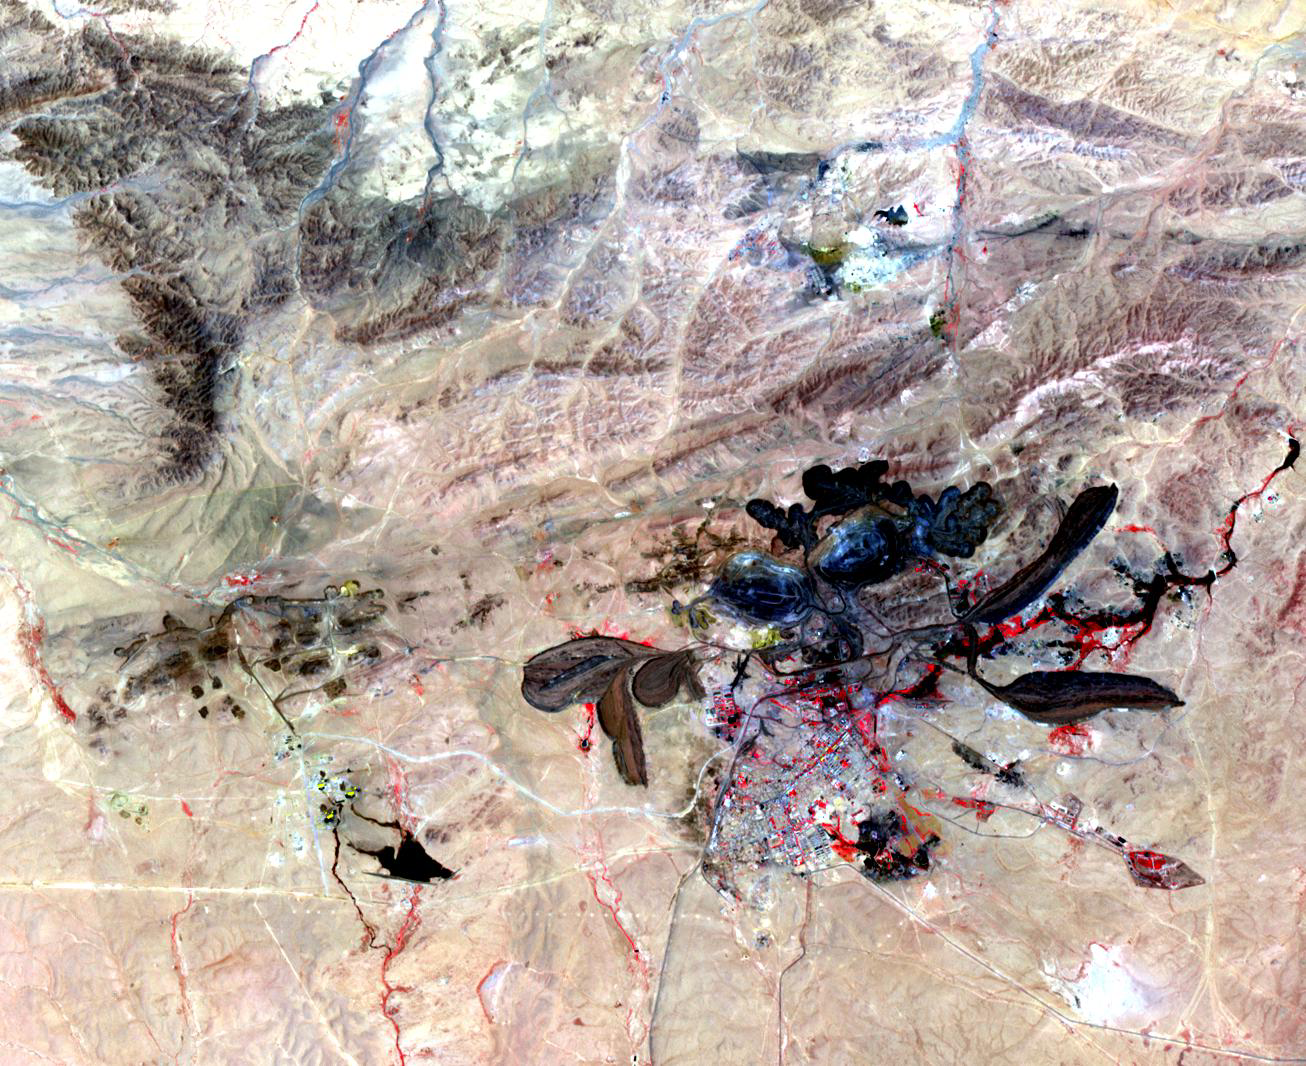

Baiyun Ebo, China

A mine in Baiyun Ebo, Inner Mongolia, China is the site of almost half the world’s rare earth production. China is responsible for over 95% of global production of rare earth elements. These elements are critical ingredients in catalytic converters, cell phones, televisions, lasers, magnets, batteries, and other high-tech gizmos. China’s export restrictions have led the US, Japan and the European Union to complain to the World Trade Organization, claiming China was violating trade agreements. The US at one time was a leading producer of rare earths, but most of the mines have been closed. Recently, several US companies are in the process of attempting to re-open these mines and resume mining of rare earths. The image covers an area of 15 x 19 km, was acquired on June 30, 2006, and is located near 41.8 degrees north latitude, 110 degrees east longitude.

With its 14 spectral bands from the visible to the thermal infrared wavelength region and its high spatial resolution of 15 to 90 meters (about 50 to 300 feet), ASTER images Earth to map and monitor the changing surface of our planet. ASTER is one of five Earth-observing instruments launched Dec. 18, 1999, on Terra. The instrument was built by Japan’s Ministry of Economy, Trade and Industry. A joint U.S./Japan science team is responsible for validation and calibration of the instrument and data products.

The broad spectral coverage and high spectral resolution of ASTER provides scientists in numerous disciplines with critical information for surface mapping and monitoring of dynamic conditions and temporal change. Example applications are: monitoring glacial advances and retreats; monitoring potentially active volcanoes; identifying crop stress; determining cloud morphology and physical properties; wetlands evaluation; thermal pollution monitoring; coral reef degradation; surface temperature mapping of soils and geology; and measuring surface heat balance.

The U.S. science team is located at NASA’s Jet Propulsion Laboratory, Pasadena, Calif. The Terra mission is part of NASA’s Science Mission Directorate, Washington, D.C.

Credit: NASA/GSFC/METI/ERSDAC/JAROS, and U.S./Japan ASTER Science Team